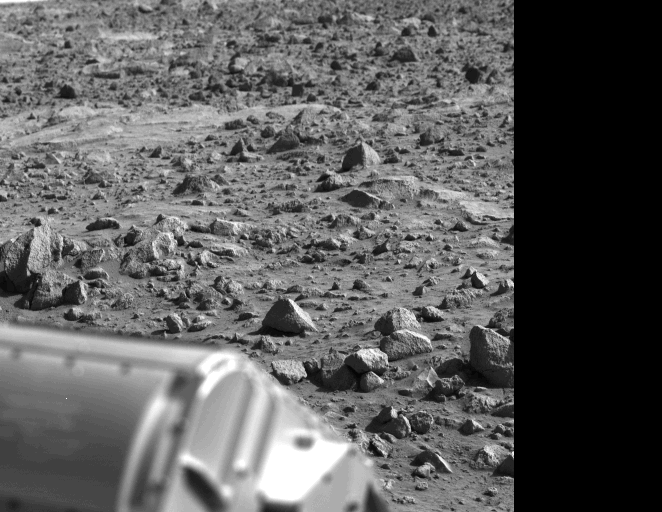

Example of Weathering And Sun Angle

The letter ‘B’ or perhaps the figure ‘8’ appears to have been etched into the Mars rock at the left edge of this picture taken yesterday by the Viking 1 Lander. It is believed to be an illusion caused by weathering processes and the angle of the sun as it illuminated the scene for the spacecraft camera. The object at lower left is the housing containing the surface sampler scoop.

Credit: NASA/JPL